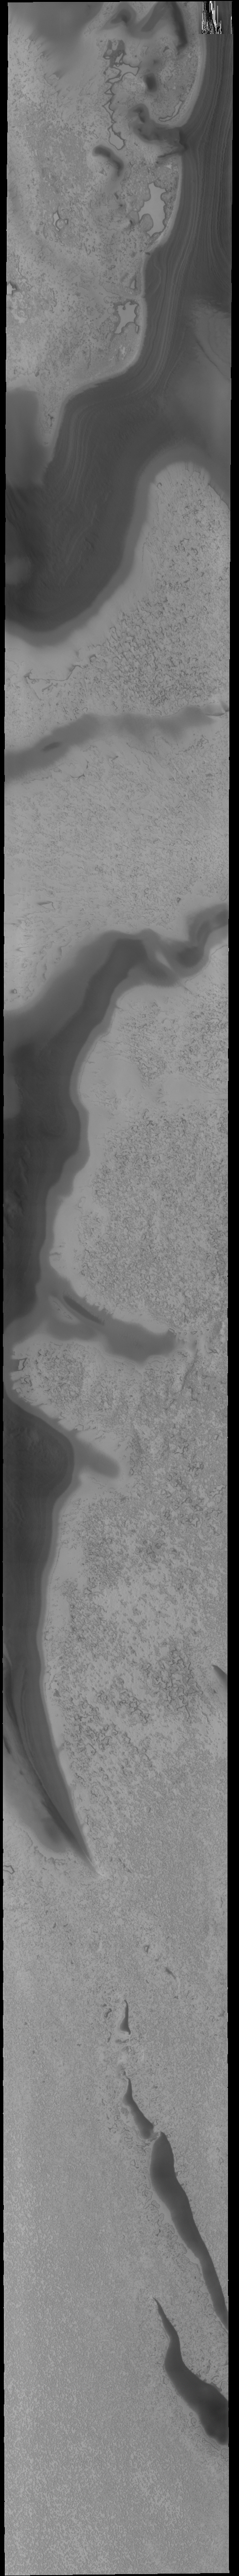

South Polar Textures

This VIS image shows part of the south polar cap. The dark bands are troughs. The multiple layers that comprise the polar cap are visible in the trough at the top of the image.

Credit: NASA/JPL-Caltech/ASU